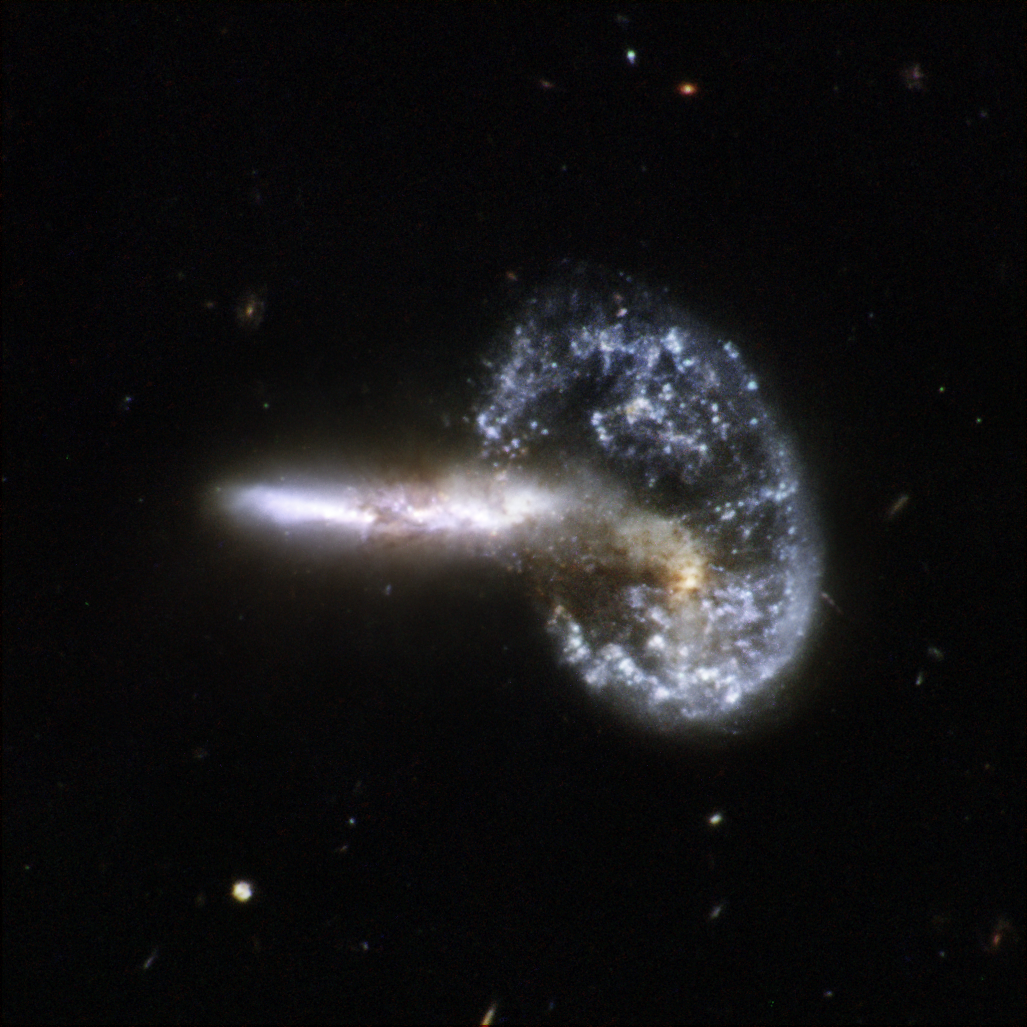

Arp 148& – Mayall’s Object

Arp 148 is the staggering aftermath of an encounter between two galaxies, resulting in a ring-shaped galaxy and a long-tailed companion. The collision between the two parent galaxies produced a shockwave effect that first drew matter into the center and then caused it to propagate outwards in a ring. The elongated companion perpendicular to the ring suggests that Arp 148 is a unique snapshot of an ongoing collision. Infrared observations reveal a strong obscuration region that appears as a dark dust lane across the nucleus in optical light.

Arp 148 is nicknamed “Mayall’s object” and is located in the constellation of Ursa Major, the Great Bear, approximately 500 million light-years away. This interacting pair of galaxies is included in Arp’s catalog of peculiar galaxies as number 148.

This image is part of a large collection of 59 images of merging galaxies taken by the Hubble Space Telescope and released on the occasion of its 18th anniversary on 24th April 2008. It was taken by the telescope’s Wide Field and Planetary Camera 2, which was designed and built by JPL.

Credit: NASA, ESA, the Hubble Heritage Team (STScI/AURA)-ESA/Hubble Collaboration, A. Evans (University of Virginia, Charlottesville/NRAO/Stony Brook University), K. Noll (STScI), and J. Westphal (Caltech)